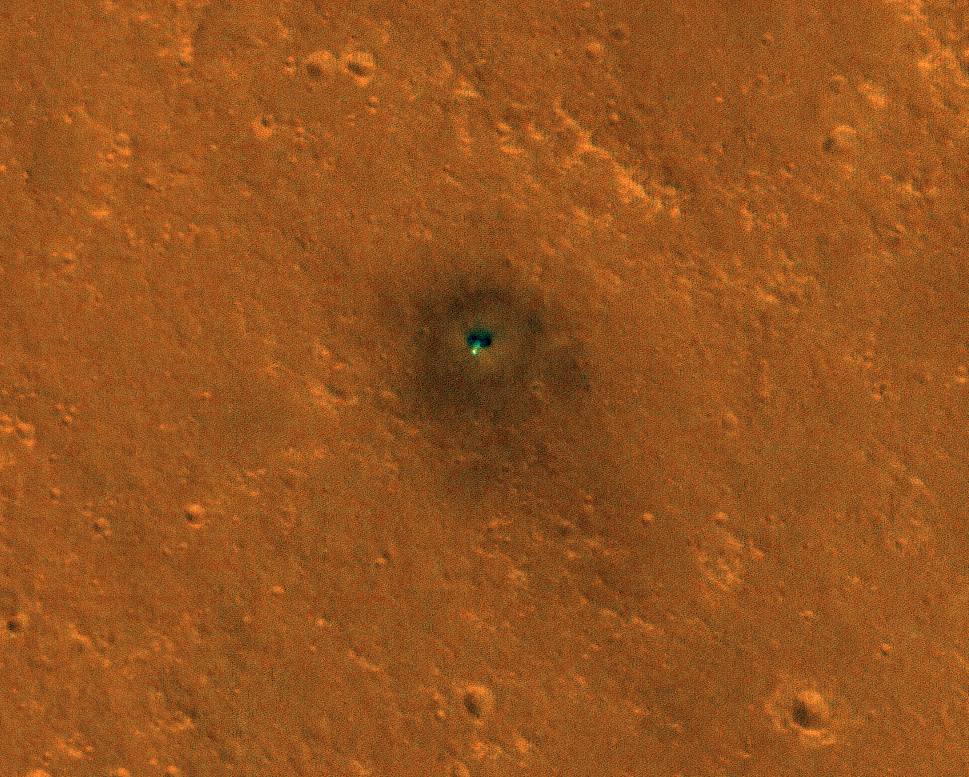

InSight Seismometer’s Wind and Thermal Shield Seen from Space

NASA’s InSight spacecraft and its recently deployed Wind and Thermal Shield were imaged on Mars on Feb. 4, 2019, by the HiRISE camera aboard NASA’s Mars Reconnaissance Orbiter.

On Feb. 2, 2019, InSight’s robotic arm placed the special shield over its seismometer on the Martian surface to protect the instrument from wind and extreme temperatures. The green object in this image is the InSight lander; the white dot just below it is the shield, which is especially bright and reflective. The shield is a little less than 6 feet (1.8 meters) away from the lander. The dark circles on either side of the lander are its solar panels. The total width of the lander with both panels open is 19 feet, 8 inches (6 meters).

The image also shows the darkened ground where InSight’s retrorockets blew away lighter-colored dust as the lander touched down on Nov. 26, 2018. Scientists are interested in imaging this location over time to watch how quickly the lighter-colored Martian dust covers that darkened surface.

The University of Arizona, Tucson, operates HiRISE, which was built by Ball Aerospace & Technologies Corp., Boulder, Colorado. NASA’s Jet Propulsion Laboratory, a division of Caltech in Pasadena, California, manages the Mars Reconnaissance Orbiter Project for NASA’s Science Mission Directorate, Washington.

Credit: NASA/JPL-Caltech/University of Arizona